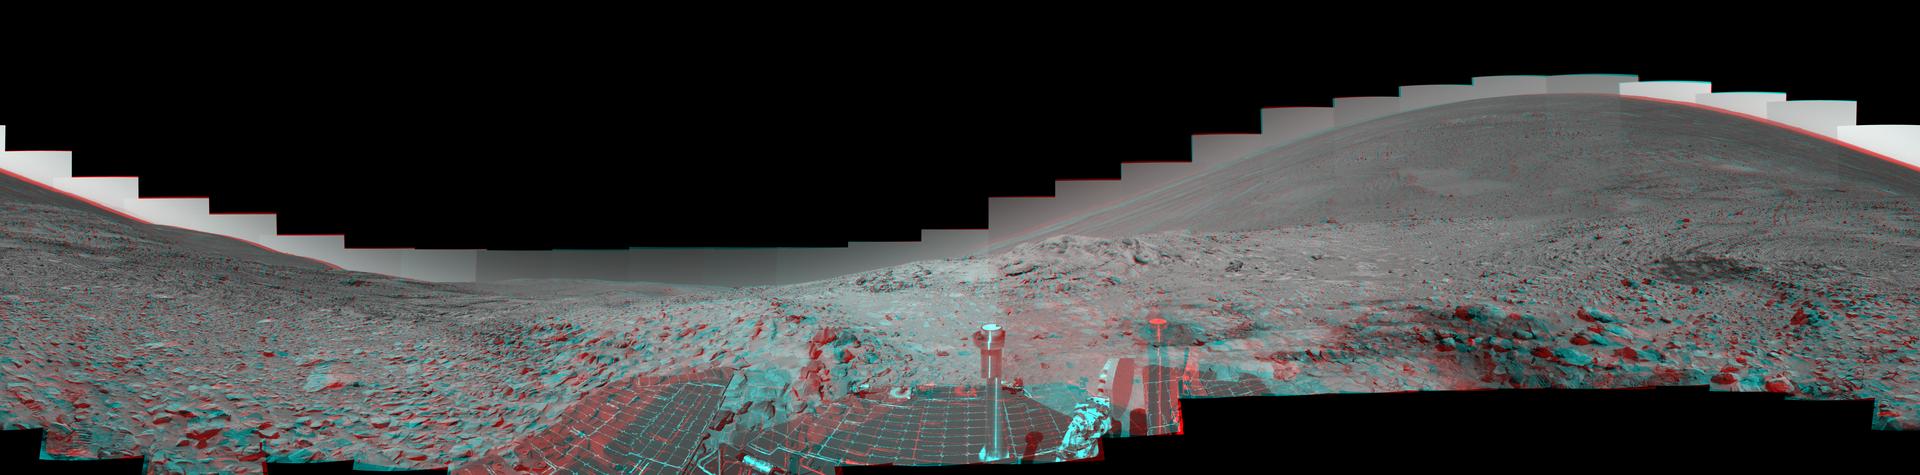

True 3-D View of ‘Columbia Hills’ from an Angle

This mosaic of images from NASA’s Mars Exploration Rover Spirit shows a panorama of the “Columbia Hills” without any adjustment for rover tilt. When viewed through 3-D glasses, depth is much more dramatic and easier to see, compared with a tilt-adjusted version. This is because stereo views are created by producing two images, one corresponding to the view from the panoramic camera’s left-eye camera, the other corresponding to the view from the panoramic camera’s right-eye camera. The brain processes the visual input more accurately when the two images do not have any vertical offset. In this view, the vertical alignment is nearly perfect, but the horizon appears to curve because of the rover’s tilt (because the rover was parked on a steep slope, it was tilted approximately 22 degrees to the west-northwest). Spirit took the images for this 360-degree panorama while en route to higher ground in the “Columbia Hills.”

The highest point visible in the hills is “Husband Hill,” named for space shuttle Columbia Commander Rick Husband. To the right are the rover’s tracks through the soil, where it stopped to perform maintenance on its right front wheel in July. In the distance, below the hills, is the floor of Gusev Crater, where Spirit landed Jan. 3, 2004, before traveling more than 3 kilometers (1.8 miles) to reach this point. This vista comprises 188 images taken by Spirit’s panoramic camera from its 213th day, or sol, on Mars to its 223rd sol (Aug. 9 to 19, 2004). Team members at NASA’s Jet Propulsion Laboratory and Cornell University spent several weeks processing images and producing geometric maps to stitch all the images together in this mosaic. The 360-degree view is presented in a cylindrical-perspective map projection with geometric seam correction.

Credit: NASA/JPL/Cornell